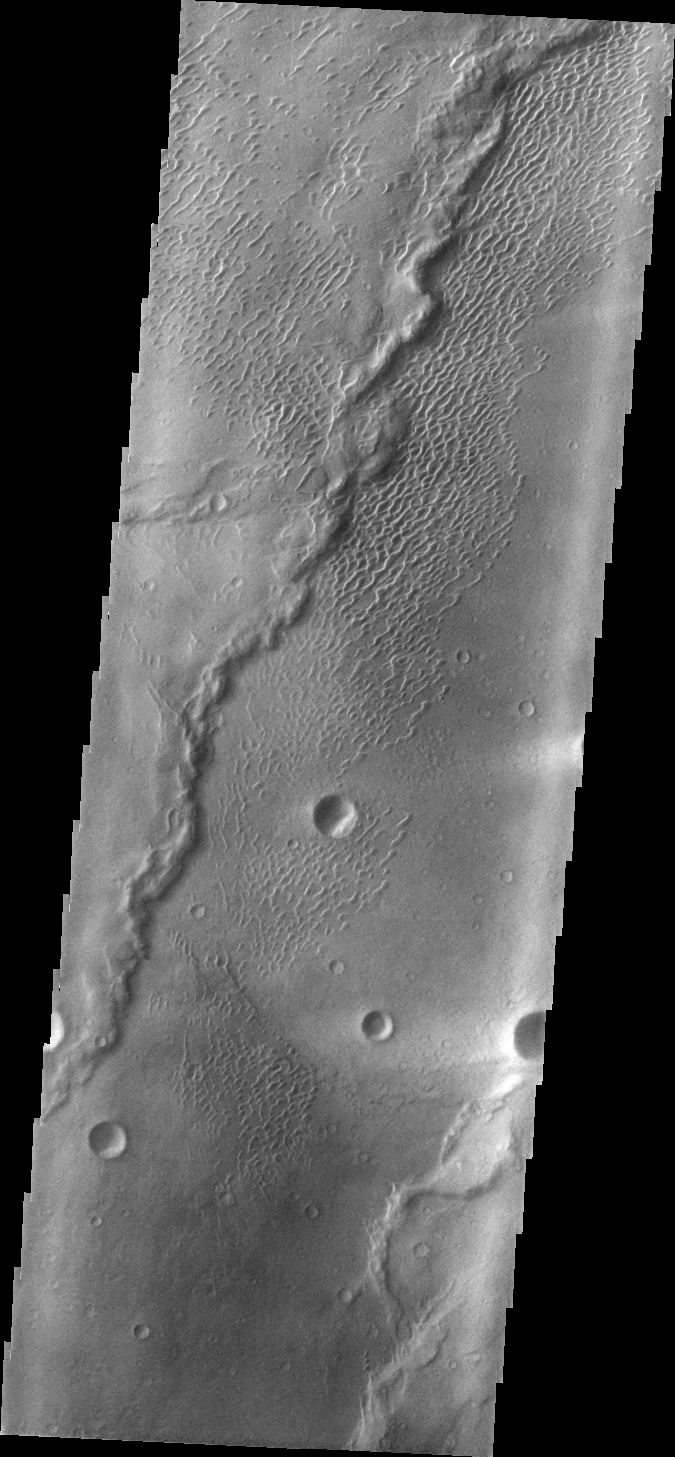

Investigating Mars: Nili and Meroe Paterae

This image shows part of the dune field near Meroe Patera. High resolution imaging by other spacecraft has revealed that the dunes in this region are moving. Winds are blowing the dunes across a rough surface of regional volcanic lava flows. The paterae are calderas on the volcanic complex called Syrtis Major Planum. Dunes are found in both Nili and Meroe Paterae and in the region between the two calderas.

The Odyssey spacecraft has spent over 15 years in orbit around Mars, circling the planet more than 69000 times. It holds the record for longest working spacecraft at Mars. THEMIS, the IR/VIS camera system, has collected data for the entire mission and provides images covering all seasons and lighting conditions. Over the years many features of interest have received repeated imaging, building up a suite of images covering the entire feature. From the deepest chasma to the tallest volcano, individual dunes inside craters and dune fields that encircle the north pole, channels carved by water and lava, and a variety of other feature, THEMIS has imaged them all. For the next several months the image of the day will focus on the Tharsis volcanoes, the various chasmata of Valles Marineris, and the major dunes fields. We hope you enjoy these images!

Credit: NASA/JPL-Caltech/ASU